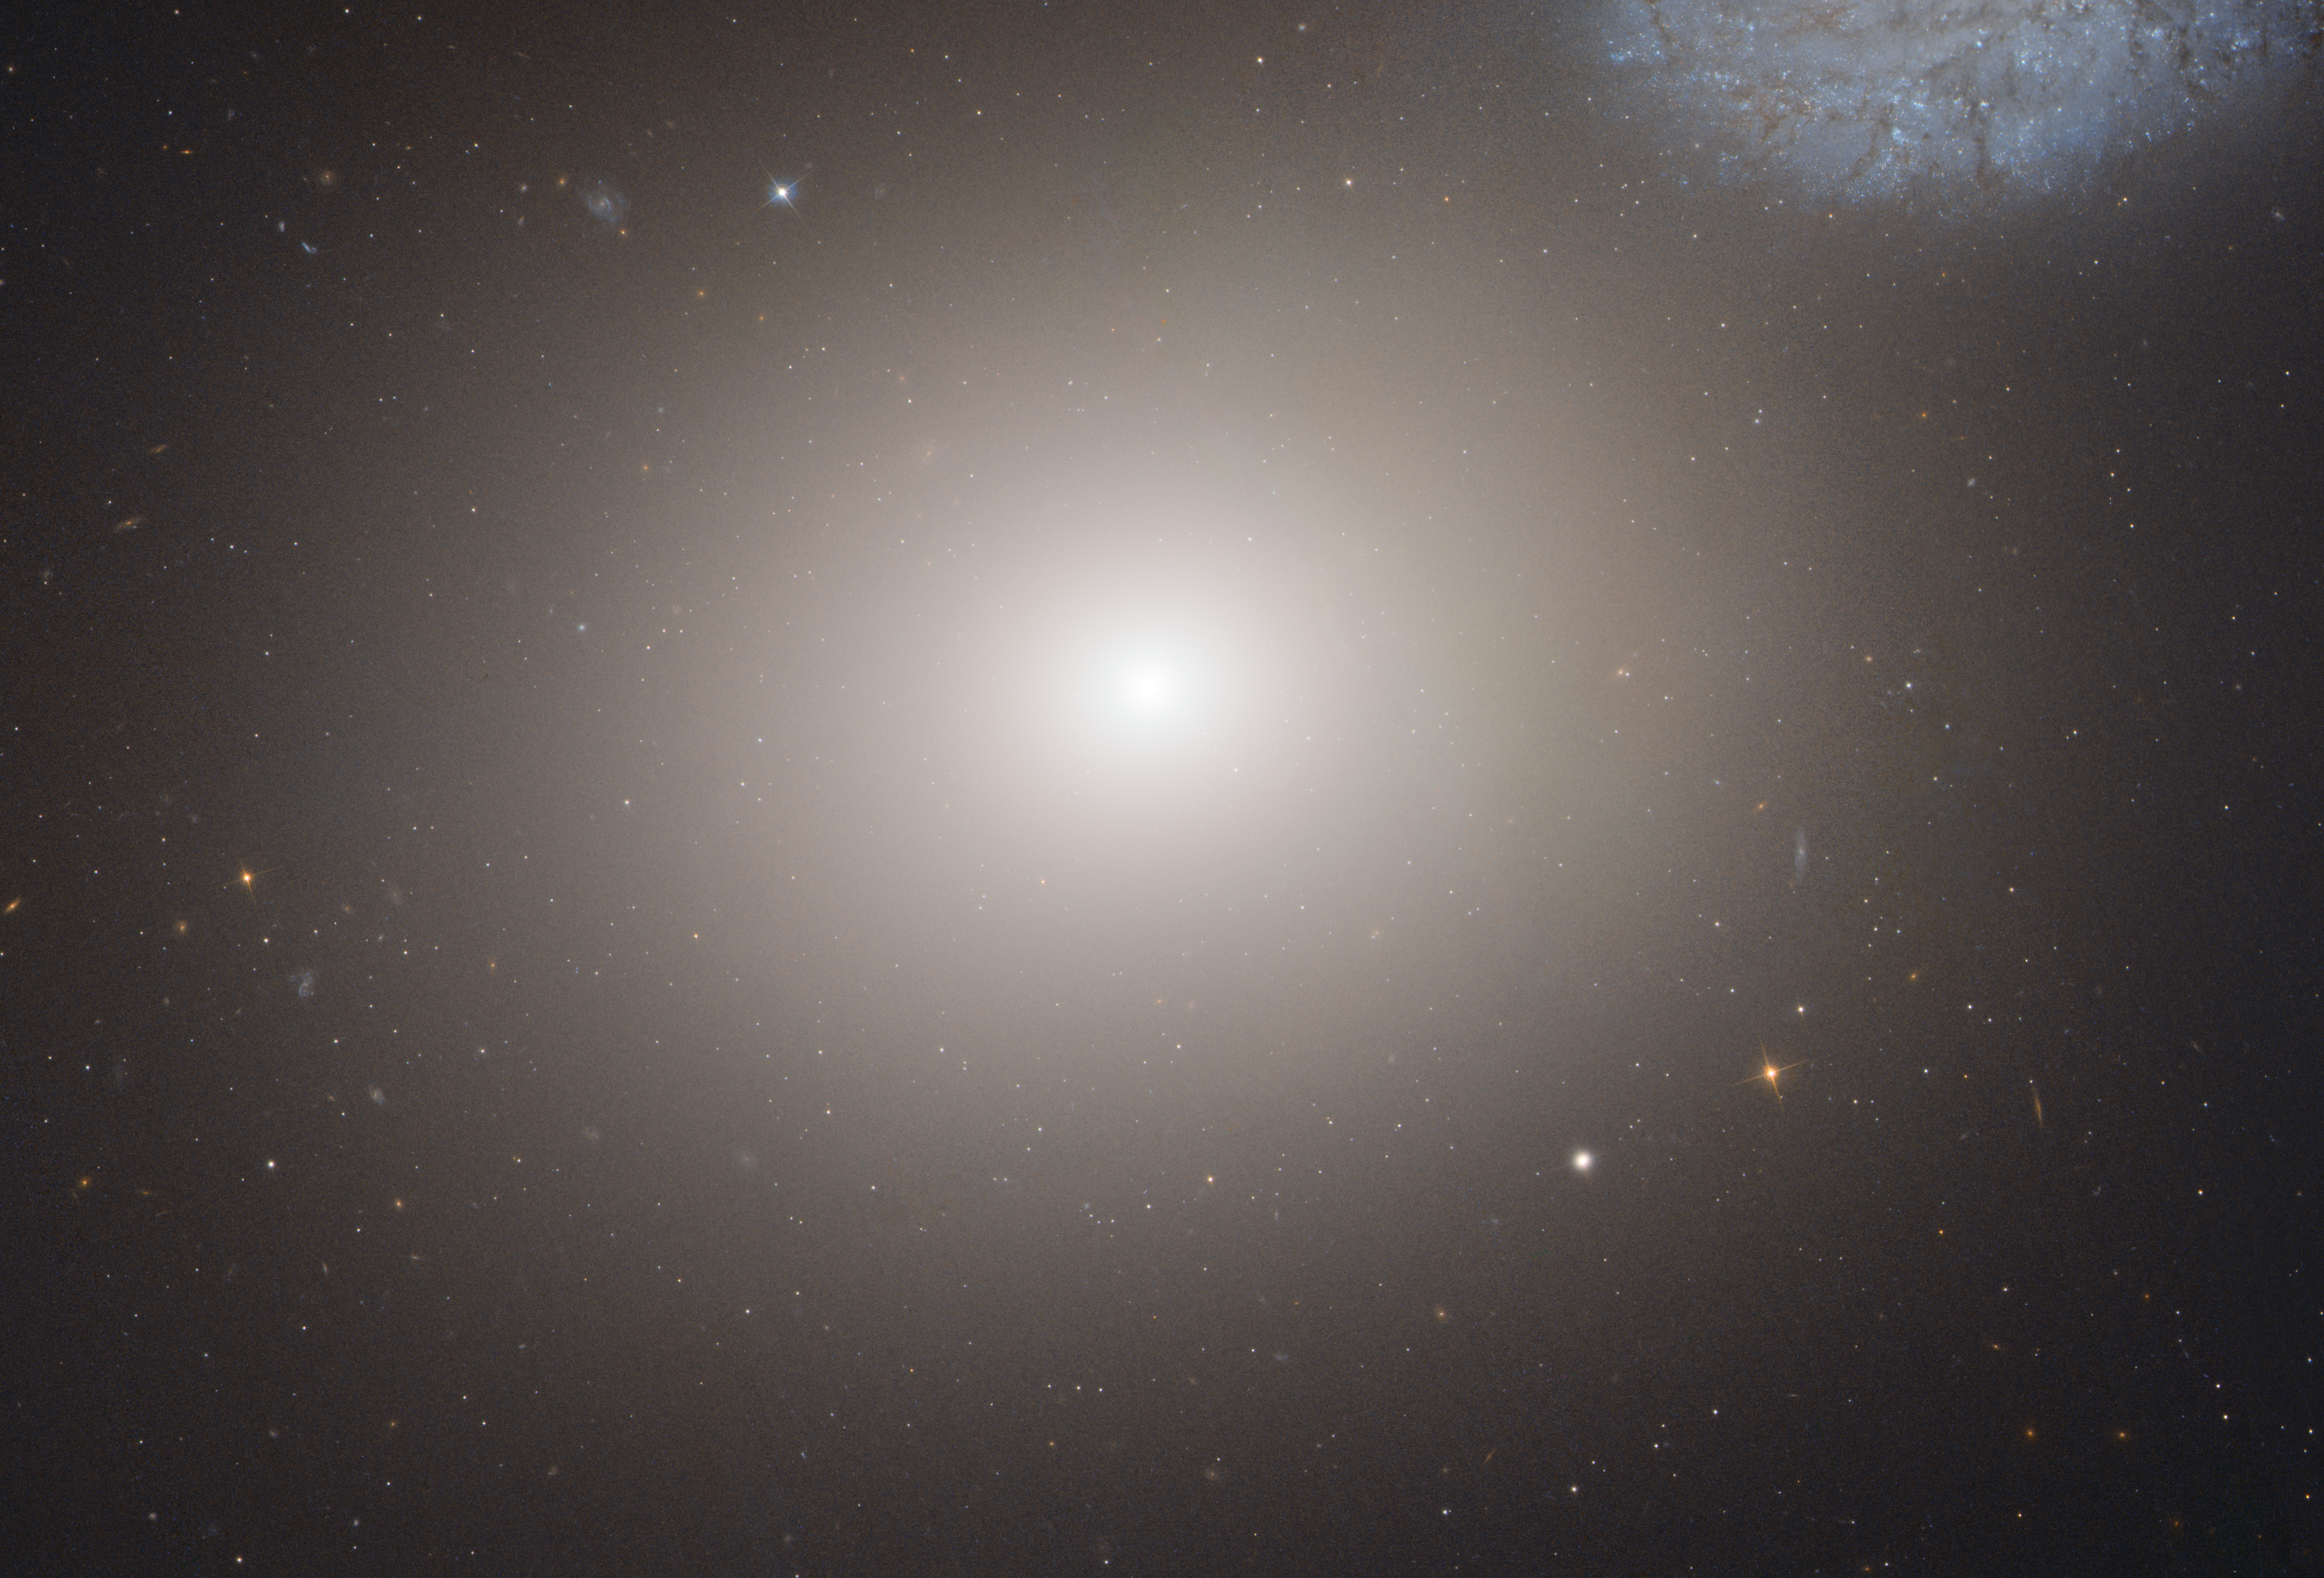

Elliptical Galaxy M60

This is a Hubble Space Telescope image of the massive elliptical galaxy M60. The galaxy lies about 50 million light-years away inside the immense Virgo Cluster of 2,500 galaxies. A portion of the faint bluish spiral galaxy NGC 4647 can be seen in the upper right corner of this image.

Credit: NASA, ESA, and the Hubble Heritage (STScI/AURA)-ESA/Hubble Collaboration